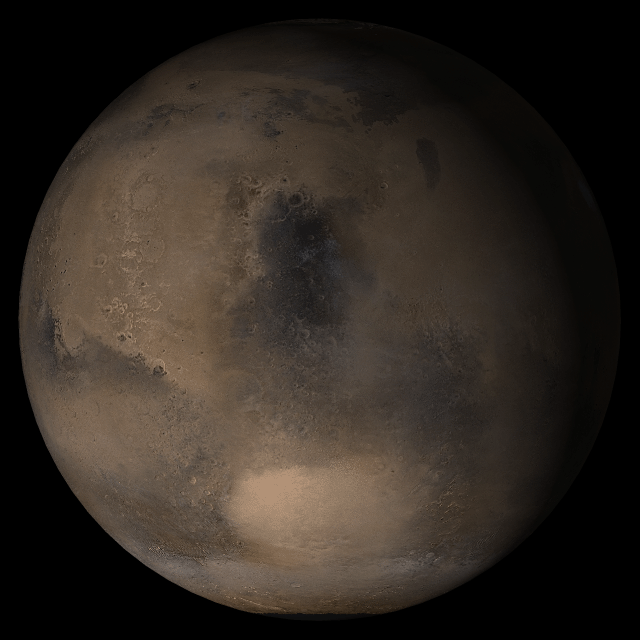

Mars at Ls 160°: Syrtis Major

15 February 2005
This picture is a composite of Mars Global Surveyor (MGS) Mars Orbiter Camera (MOC) daily global images acquired at Ls 160° during a previous Mars year. This month, Mars looks similar, as Ls 160° occurs in mid-February 2005. The picture shows the Syrtis Major face of Mars. Over the course of the month, additional faces of Mars as it appears at this time of year are being posted for MOC Picture of the Day. Ls, solar longitude, is a measure of the time of year on Mars. Mars travels 360° around the Sun in 1 Mars year. The year begins at Ls 0°–the start of northern spring and southern summer.

Season: Northern Summer/Southern Winter

Credit: NASA/JPL/Malin Space Science Systems